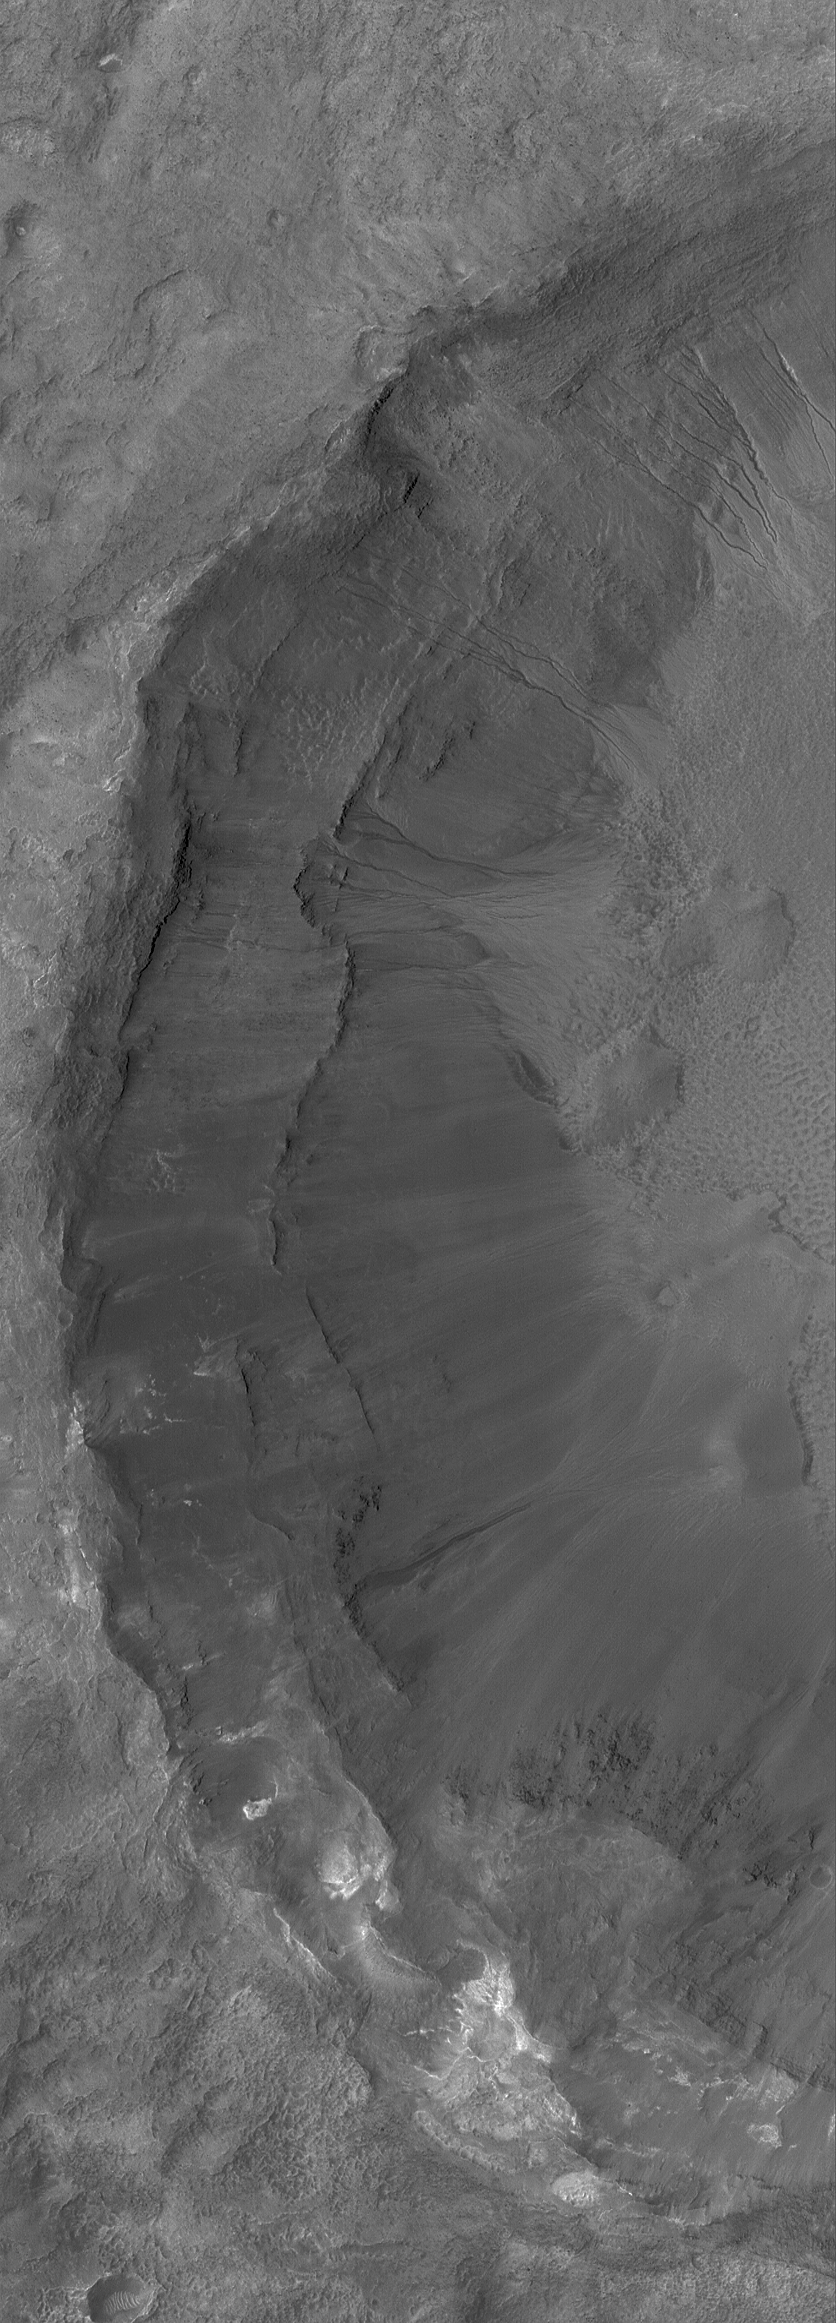

Crater Wall With Gullies

8 June 2004
This Mars Global Surveyor (MGS) Mars Orbiter Camera (MOC) picture shows gullies formed in the terraced wall of an impact crater on the floor of a larger crater near 39.1°S, 200.7°W. Gullies such as these are fairly common in craters and depressions at southern middle latitudes. They also occur in some areas at northern middle latitudes and in both polar regions. They may have formed by liquid water, or not–the Mars science community is still debating and discussing the issue. This picture covers an area about 3 km (1.9 mi) across. The scene is illuminated by sunlight from the upper left.

Credit: NASA/JPL/Malin Space Science Systems